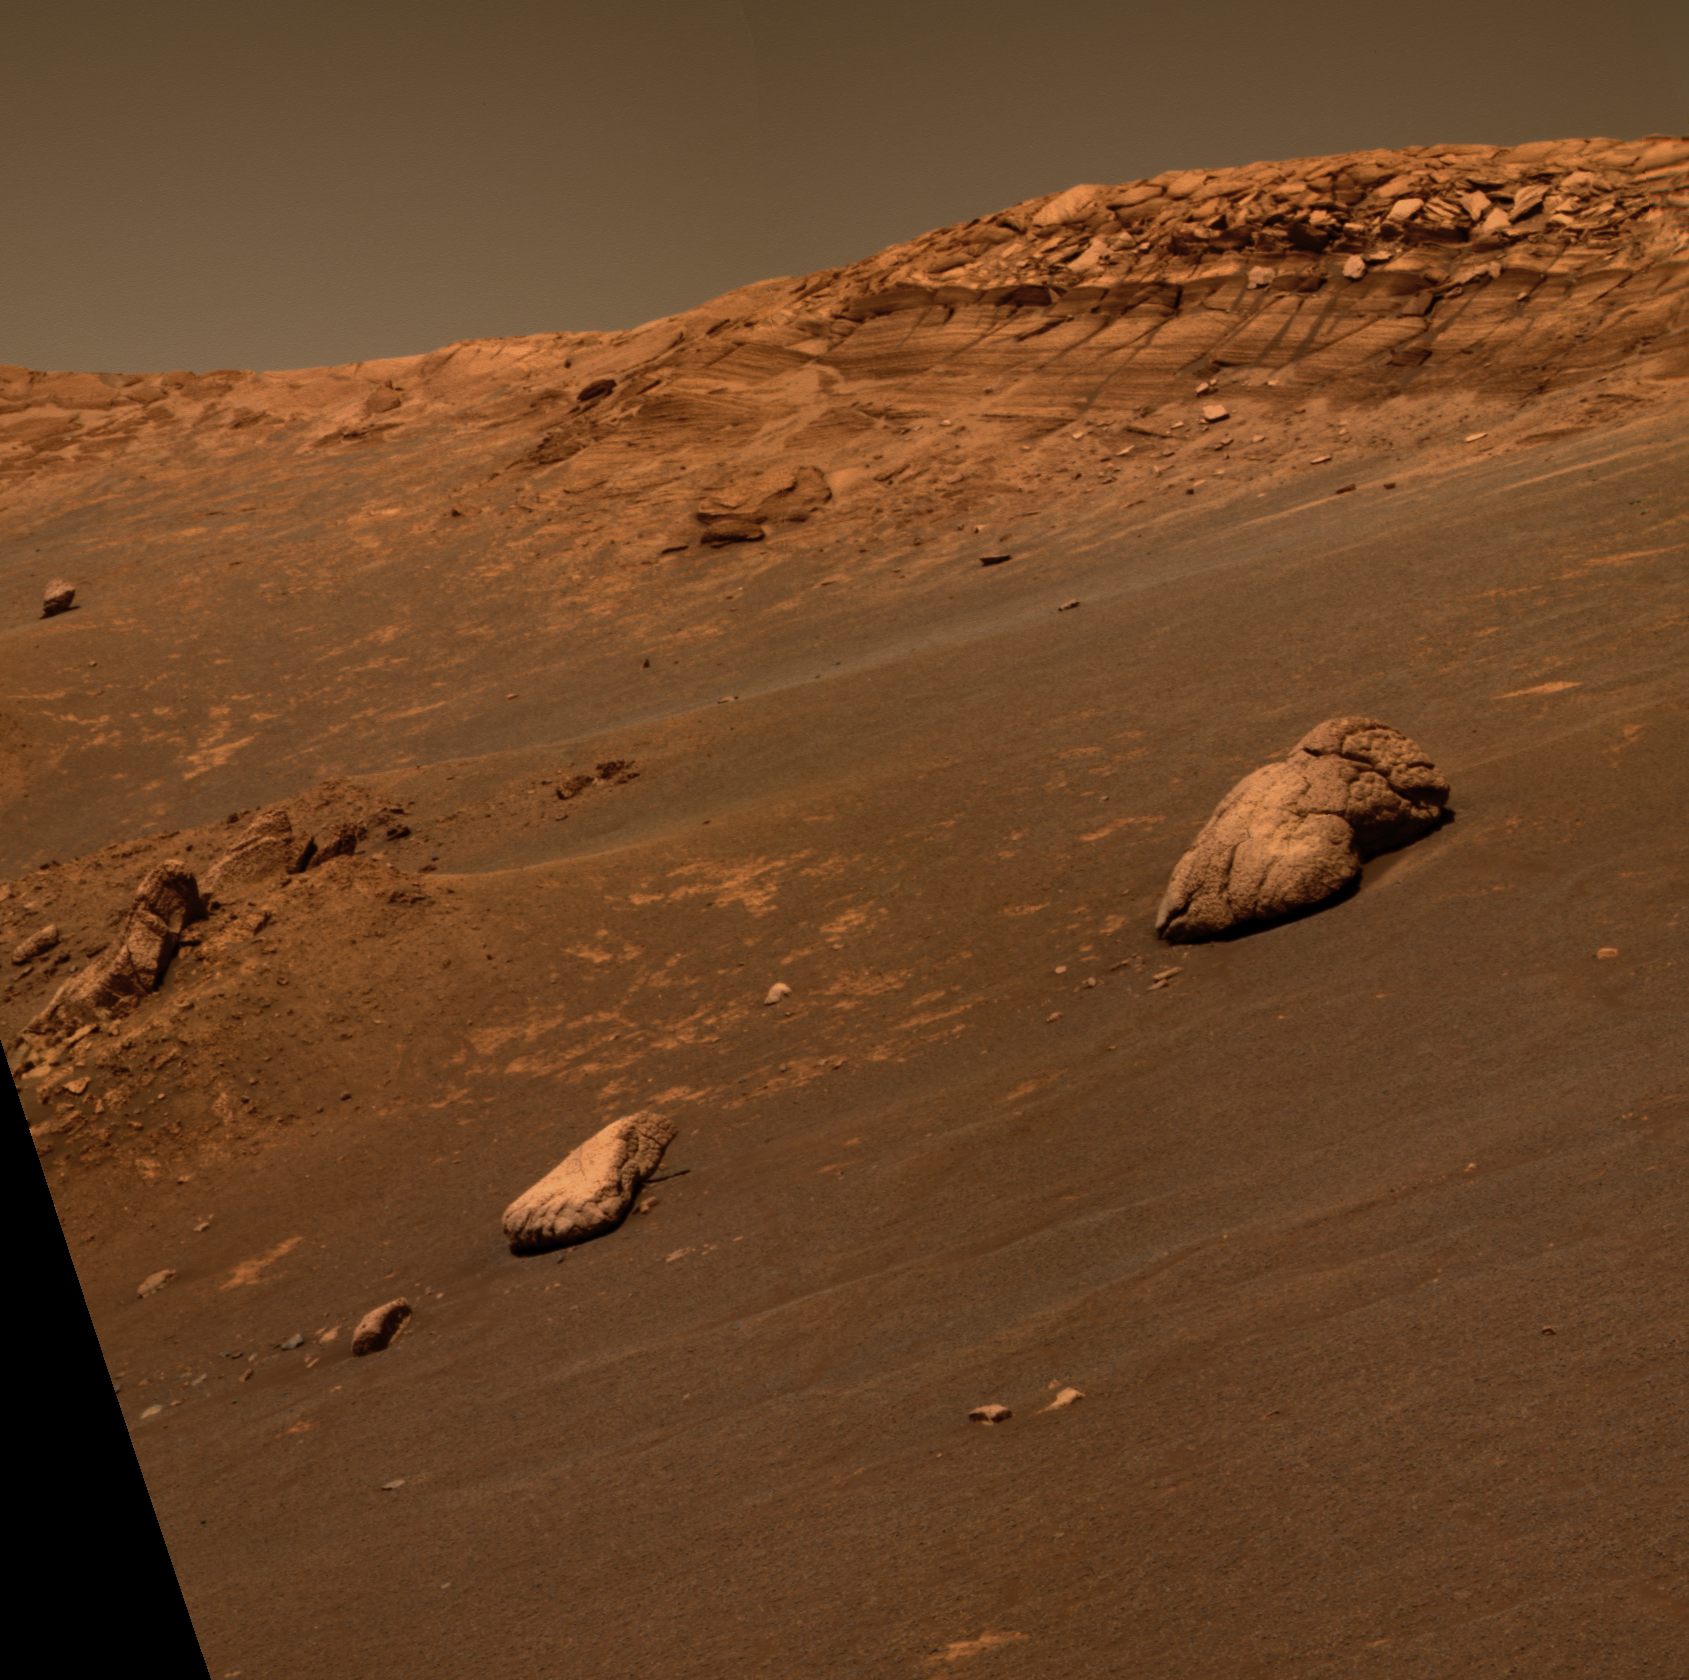

‘Wopmay’ Rock

This approximate true-color image taken by NASA’s Mars Exploration Rover Opportunity shows an unusual, lumpy rock informally named “Wopmay” on the lower slopes of “Endurance Crater.” The rock was named after the Canadian bush pilot Wilfrid Reid “Wop” May. Like “Escher” and other rocks dotting the bottom of Endurance, scientists believe the lumps in Wopmay may be related to cracking and alteration processes, possibly caused by exposure to water. The area between intersecting sets of cracks eroded in a way that created the lumpy appearance. Rover team members plan to drive Opportunity over to Wopmay for a closer look in coming sols. This image was taken by the rover’s panoramic camera on sol 248 (Oct. 4, 2004), using its 750-, 530- and 480-nanometer filters.

Credit: NASA/JPL/Cornell